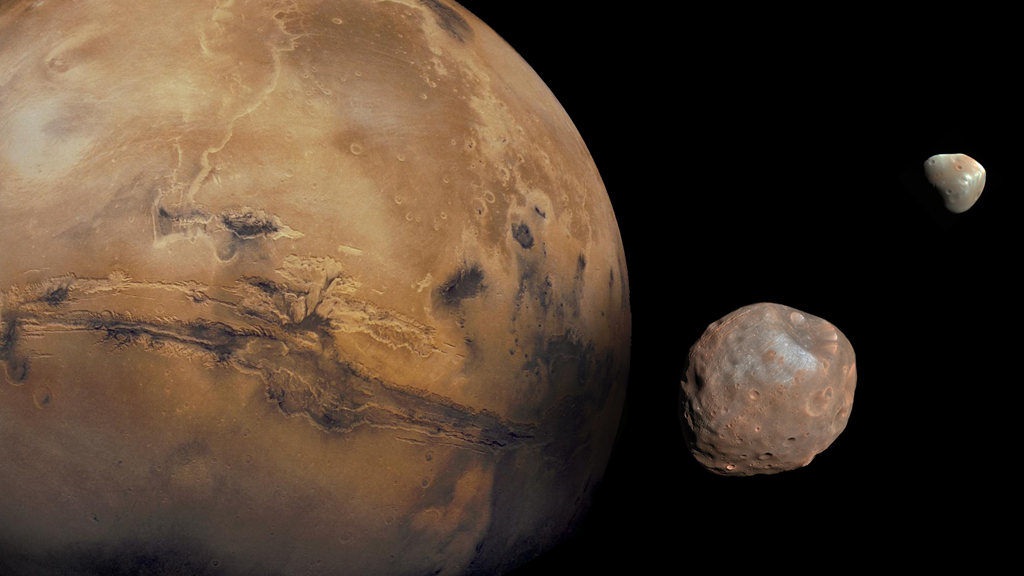

The Moons of Mars

Mars is kept company by two cratered moons — an inner moon named Phobos and an outer moon named Deimos. On August 1, 2013, NASA’s Curiosity rover pointed its telephoto lens toward the Martian heavens and recorded a series of night sky images that show the irregularly shaped moons crossing paths. Phobos, the larger of the two, circles the Red Planet about every eight hours from an average distance of 3,700 miles. Deimos is located farther away — approximately 12,500 miles — and completes one orbit every 30 hours. In comparison to Earth’s moon, the moons of Mars are much smaller and placed in closer proximity to their planetary companion. For example, it would take Apollo astronauts three days to travel 238,000 miles from Earth to the moon. A similar journey from Mars to Phobos or Deimos would only take an hour or two. See PIA17089 to watch a time-lapse view of Mars’ moons in motion.

Credit: NASA/JPL-Caltech/GSFC/Univ. of Arizona